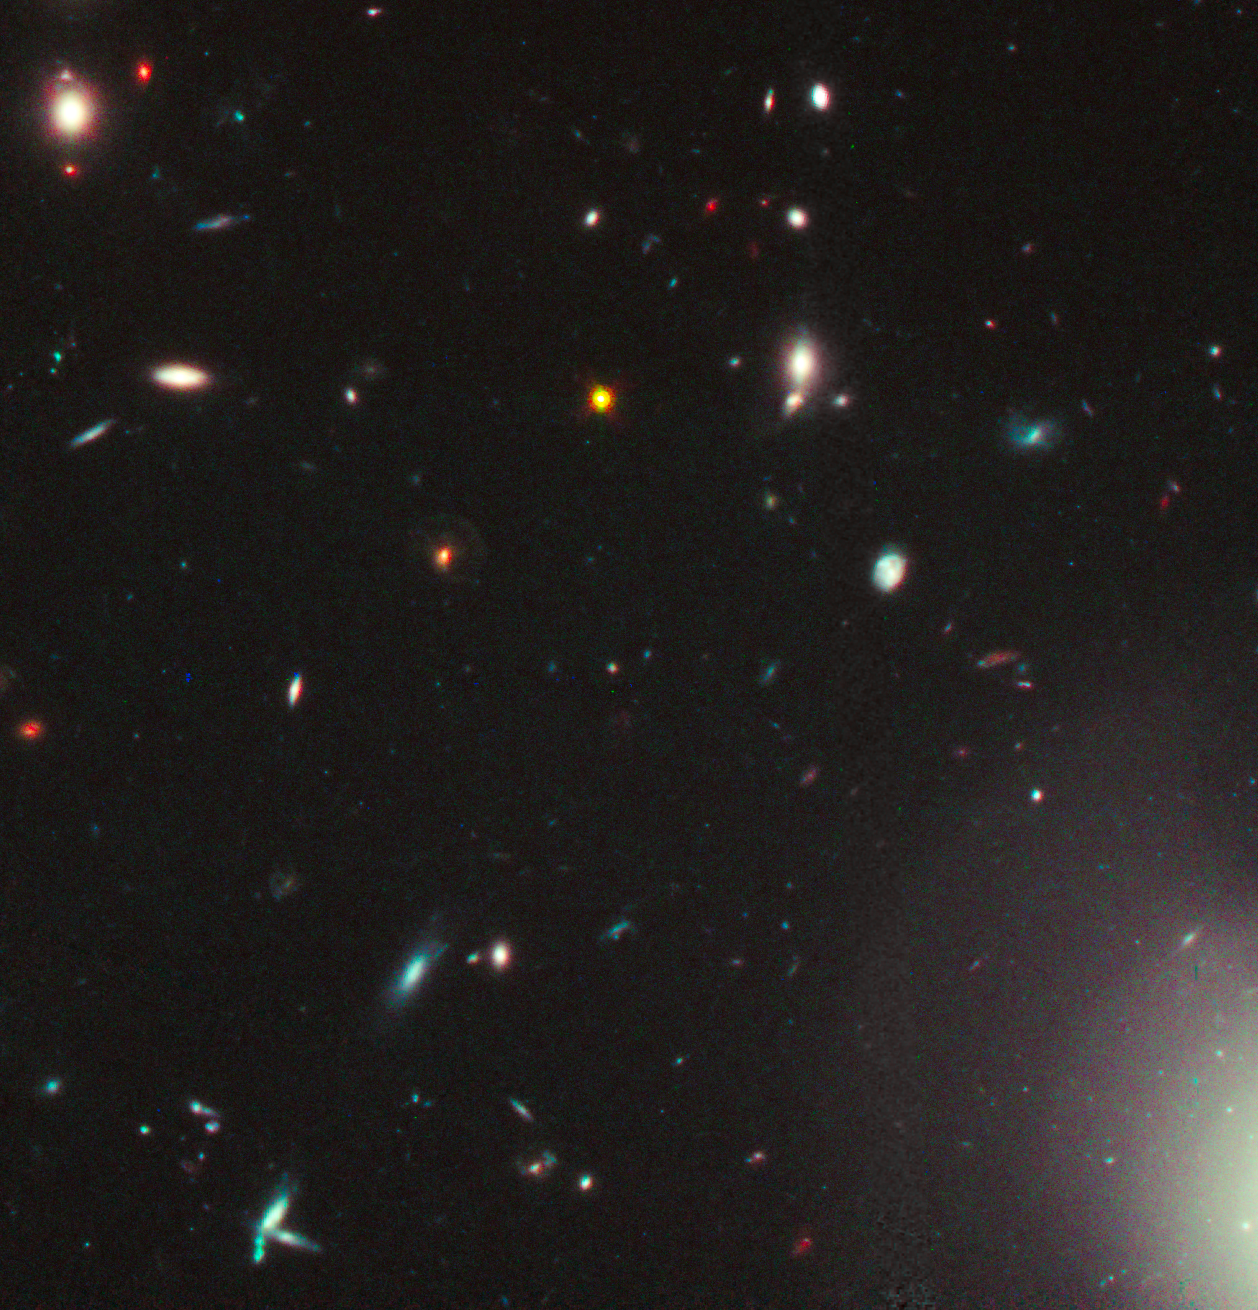

Very Distant Quasar May Be Embedded in Unusually Dusty Galaxy (Hubble View)

This is a NASA Hubble Space Telescope view of one of the most distant and luminous quasars ever seen. Quasars (short for quasi-stellar object) are the brilliant cores of galaxies where infalling material fuels a supermassive black hole.

The quasar dates back to an early time in the universe's history-less than one billion years after the big bang and is seen as it was about 12.8 billion years ago. It is suspected that the quasar contains large amounts of dust that are believed to be hiding the view of the underlying galaxy of stars in which the quasar is presumably embedded.

This near-infrared light image was taken with Hubble's Wide Field Camera 3 in Dec. 2010 and Jan. 2011. The circle indicates the quasar, which appears much brighter than many of the galaxies in the foreground, which are typically seen when the universe had already attained half of its current age of 13.7 billion years.

Credit: NASA, ESA, M. Mechtley (ASU), Rogier Windhorst (ASU)